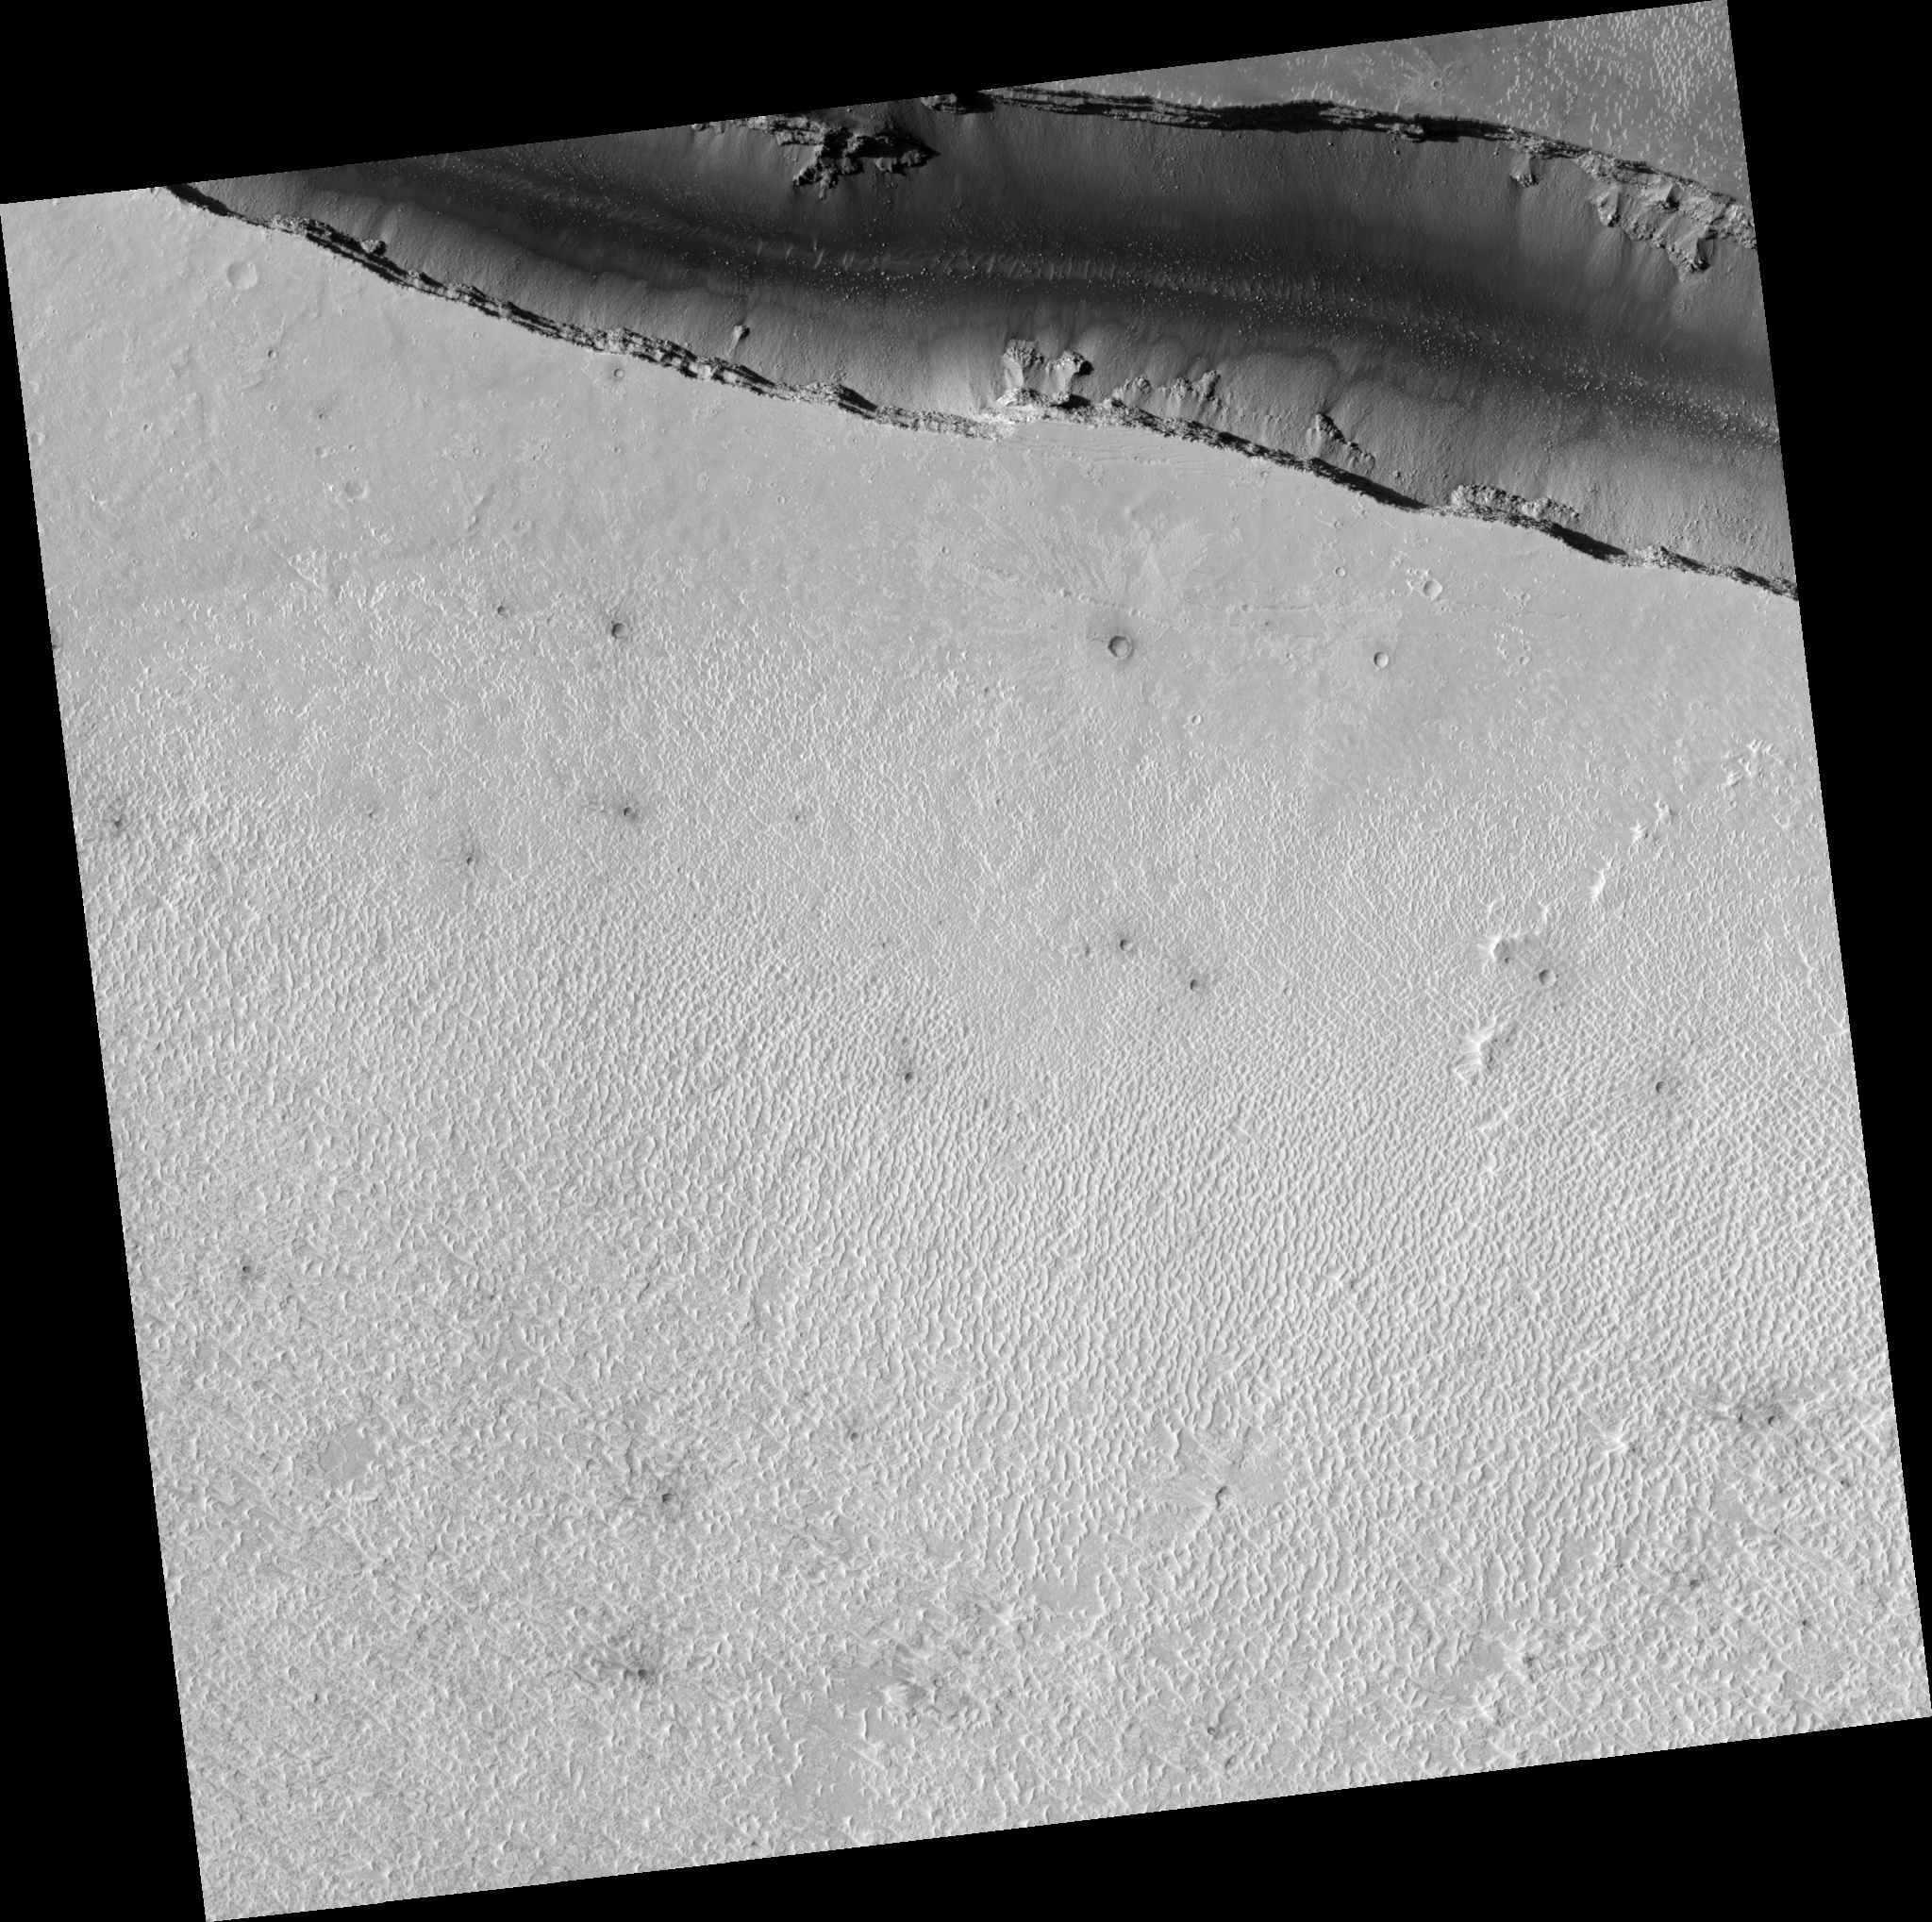

Small Secondary Craters

Image PSP_001342_1910 was taken by the High Resolution Imaging Science Experiment (HiRISE) camera onboard the Mars Reconnaissance Orbiter spacecraft on November 9, 2006. The complete image is centered at 10.7 degrees latitude, 158.5 degrees East longitude. The range to the target site was 274.3 km (171.4 miles). At this distance the image scale is 27.4 cm/pixel (with 1 x 1 binning) so objects ~82 cm across are resolved. The image shown here has been map-projected to 25 cm/pixel and north is up. The image was taken at a local Mars time of 3:28 PM and the scene is illuminated from the west with a solar incidence angle of 51 degrees, thus the sun was about 39 degrees above the horizon. At a solar longitude of 132.6 degrees, the season on Mars is Northern Summer.

NASA’s Jet Propulsion Laboratory, a division of the California Institute of Technology in Pasadena, manages the Mars Reconnaissance Orbiter for NASA’s Science Mission Directorate, Washington. Lockheed Martin Space Systems, Denver, is the prime contractor for the project and built the spacecraft. The High Resolution Imaging Science Experiment is operated by the University of Arizona, Tucson, and the instrument was built by Ball Aerospace and Technology Corp., Boulder, Colo.

Credit: NASA/JPL/Univ. of Arizona